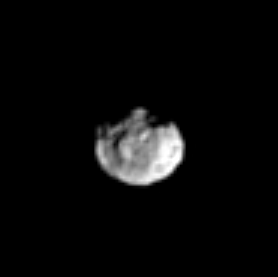

Hyperion’s Nose

Several distinct craters on Saturn’s moon Hyperion can be seen here, as well as a protruding feature, perhaps a mountain, near the center. Hyperion is 266 kilometers (165 miles) across.

The image was taken in visible light with the Cassini spacecraft narrow-angle camera on March 16, 2005, at a distance of approximately 1.8 million kilometers (1.1 million miles) from Hyperion and at a Sun-Hyperion-spacecraft, or phase, angle of 42 degrees. Resolution in the original image was 11 kilometers (7 miles) per pixel. The image has been contrast-enhanced and magnified by a factor of three to aid visibility.

The Cassini-Huygens mission is a cooperative project of NASA, the European Space Agency and the Italian Space Agency. The Jet Propulsion Laboratory, a division of the California Institute of Technology in Pasadena, manages the mission for NASA’s Science Mission Directorate, Washington, D.C. The Cassini orbiter and its two onboard cameras were designed, developed and assembled at JPL. The imaging team is based at the Space Science Institute, Boulder, Colo.

Credit: NASA/JPL/Space Science Institute